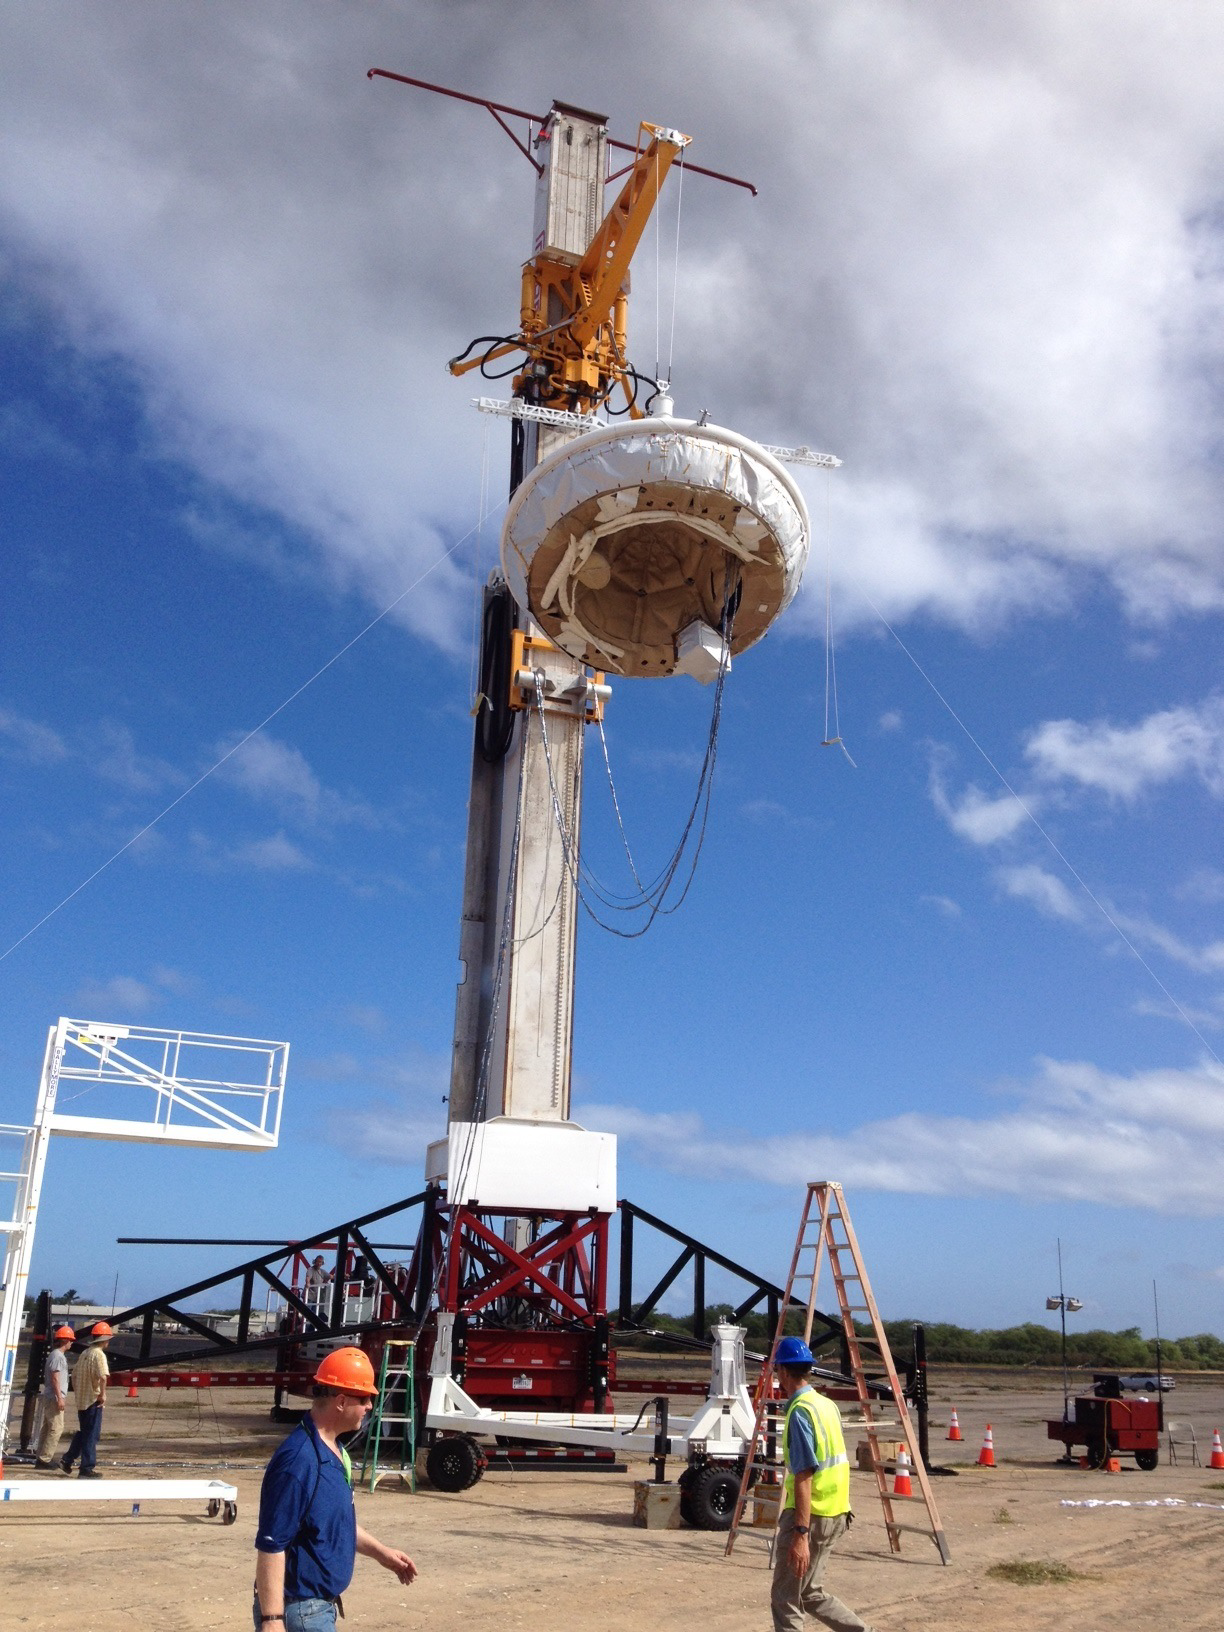

Hanging Saucer

In this picture, NASA’s saucer-shaped experimental flight vehicle is prepared for a Range Compatibility Test at the U.S. Navy’s Pacific Missile Range Facility in Kaua’i, Hawaii. During the exercise, which occurred on April 23, 2014, all the radio frequencies interfaces between the vehicle, its balloon carrier and the missile range were checked.

The Low-Density Supersonic Decelerator Project is managed by JPL for NASA’s Space Technology Mission Directorate in Washington.

Credit: NASA/JPL-Caltech